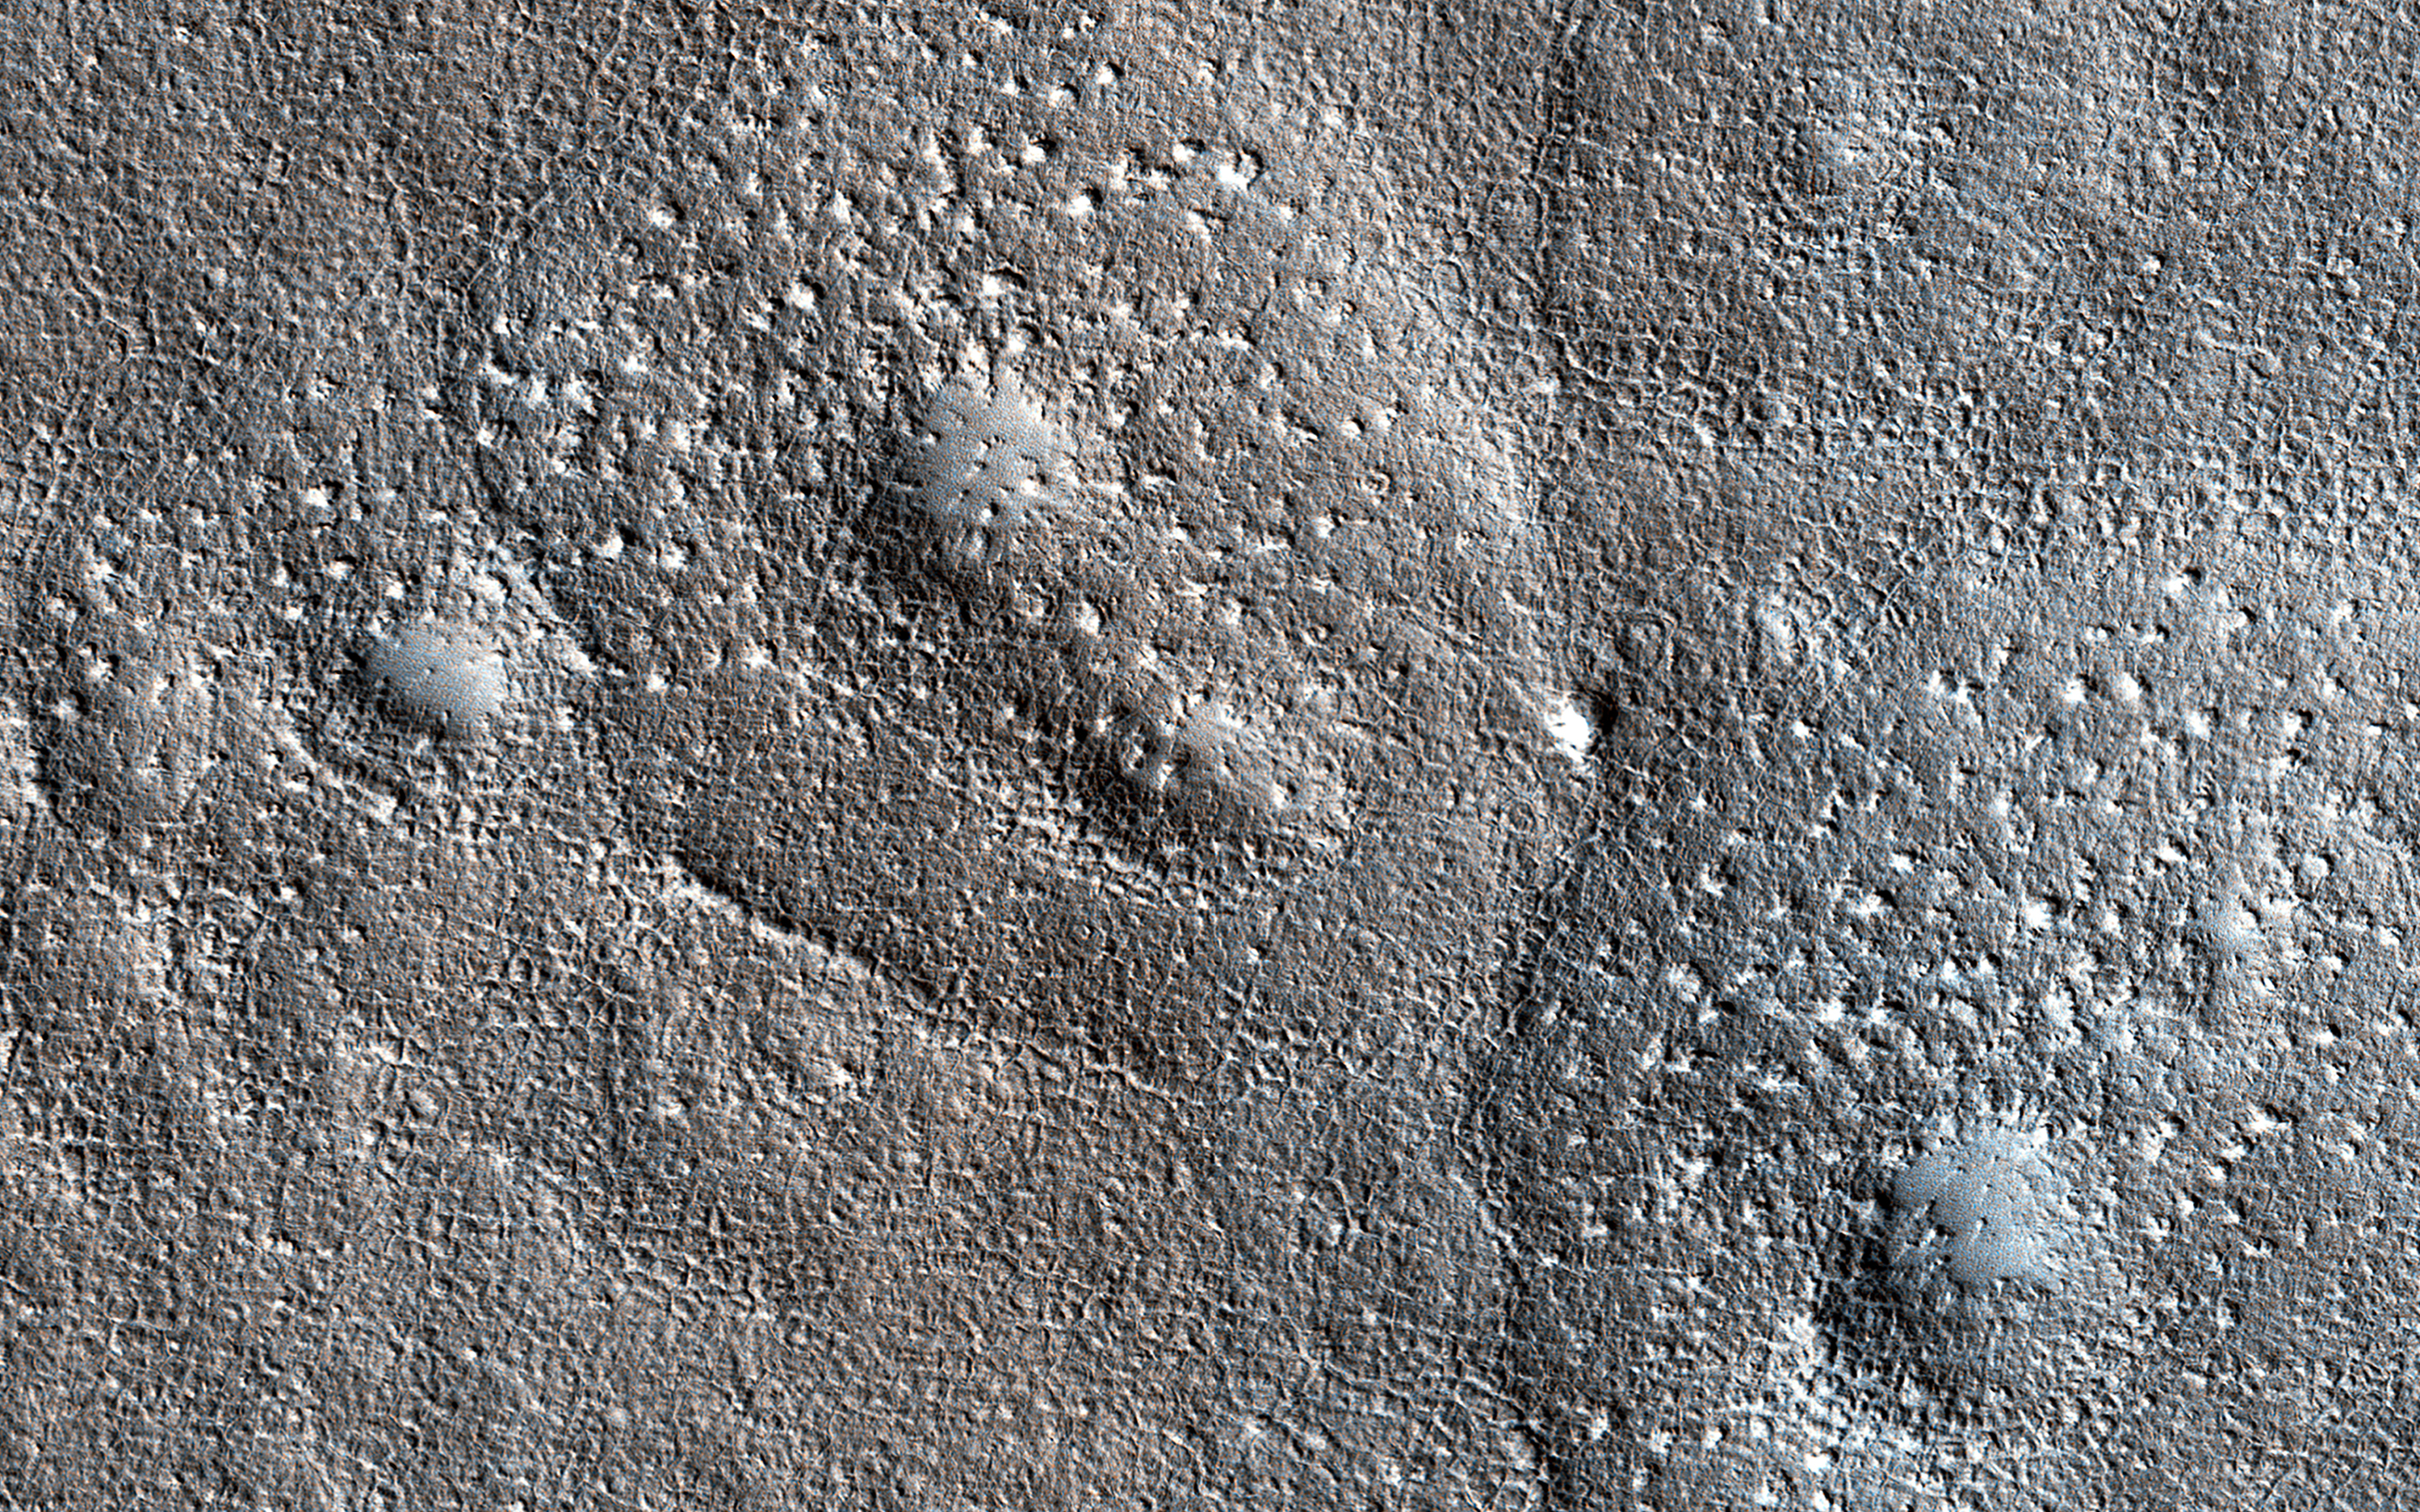

Bumpy, Expanded Craters

Expanded craters on Mars are thought to occur when the upper slopes of an impact crater in an ice-rich target sublimate (going directly from a solid to a gaseous state). The vaporizing ice makes the walls retreat while the lower slopes are armored by dust and debris, resulting in a funnel-shaped formation.

The expanded craters in this image have an unusually bumpy texture in the outer apron where the sublimation occurred. The bumps are too large to be boulders. This suggests that the ice had concentrations of other material.

The map is projected here at a scale of 50 centimeters (19.7 inches) per pixel. (The original image scale is 59.6 centimeters [23.5 inches] per pixel [with 2 x 2 binning]; objects on the order of 179 centimeters [70.5 inches] across are resolved.) North is up.

The University of Arizona, in Tucson, operates HiRISE, which was built by Ball Aerospace & Technologies Corp., in Boulder, Colorado. NASA’s Jet Propulsion Laboratory, a division of Caltech in Pasadena, California, manages the Mars Reconnaissance Orbiter Project for NASA’s Science Mission Directorate, Washington.

Credit: NASA/JPL-Caltech/University of Arizona